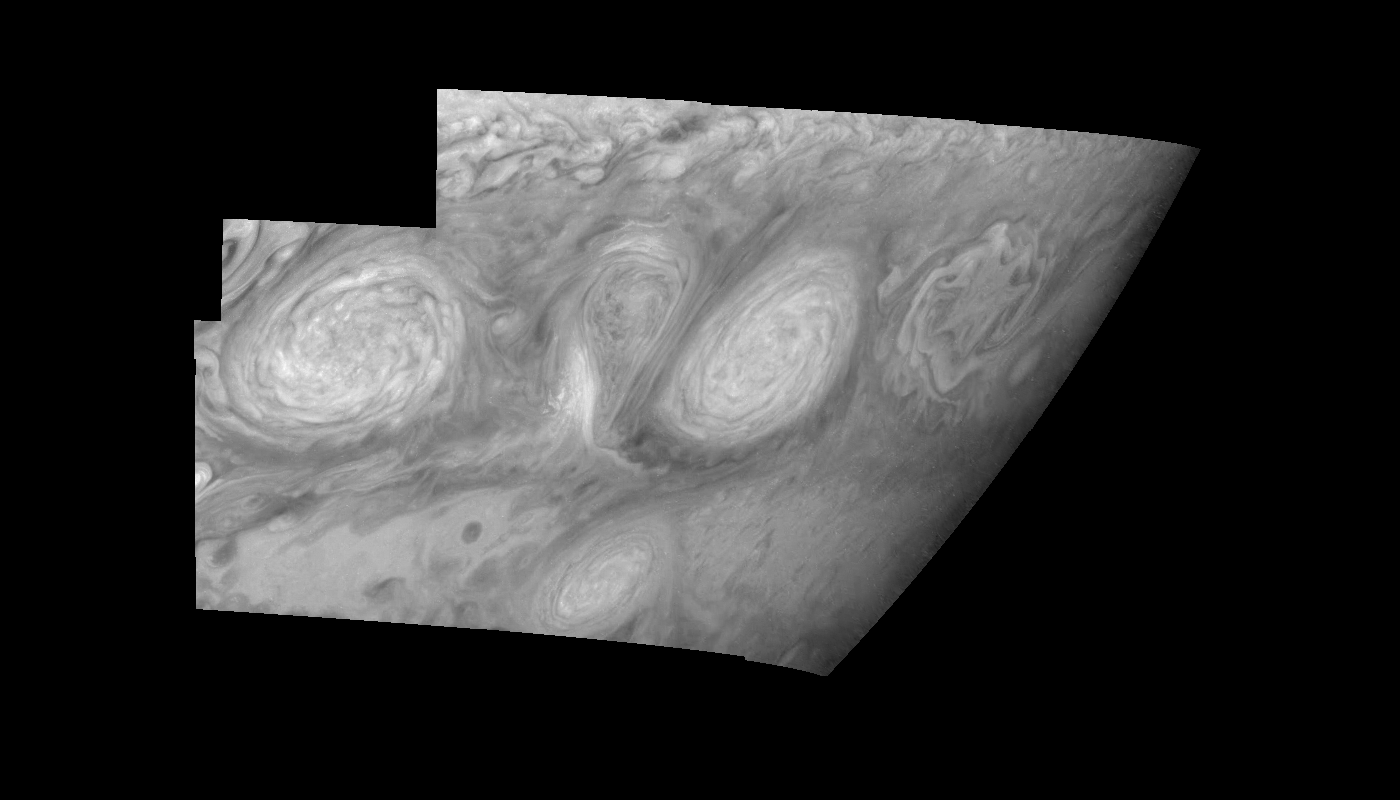

Jupiter’s Long-lived White Ovals in a Methane (Time Set 4)

Light at 727 nanometers is moderately absorbed by atmospheric methane. This mosaic shows the features of Jupiter’s main visible cloud deck and upper-tropospheric haze, with higher features enhanced in brightness over lower features. Oval cloud systems of this type are often associated with chaotic cyclonic systems such as the balloon shaped vortex seen here between the well formed ovals. This system is centered near 30 degrees south planetocentric latitude and 100 degrees west longitude and rotates in a clockwise sense about its center. The oval shaped vortices in the upper half of the mosaic are two of the three long-lived White Ovals that formed to the south of the Red Spot in the 1930’s and, like the Red Spot, rotate in a counterclockwise sense. The east to west dimension of the leftmost White Oval is 9000 kilometers (km). (The diameter of the Earth is 12,756 km.) The White Ovals drift in longitude relative to one another, and are presently restricting the cyclonic structure.

To the south, the smaller oval and its accompanying cyclonic system are moving eastward at about 0.4 degrees per day relative to the larger ovals. The interaction between these two cyclonic storm systems is producing high, thick cumulus-like clouds in the southern part of the more northerly trapped system.

North is at the top of this mosaic. The smallest resolved features are tens of kilometers in size. The planetary limb runs along the right edge of the mosaic. Cloud patterns appear foreshortened as they approach the limb. These images were taken on February 19, 1997, at a range of 1.1 million km by the Solid State Imaging (CCD) system aboard NASA’s Galileo spacecraft.

The Jet Propulsion Laboratory, Pasadena, CA manages the mission for NASA’s Office of Space Science, Washington, DC.

Credit: NASA/JPL-Caltech